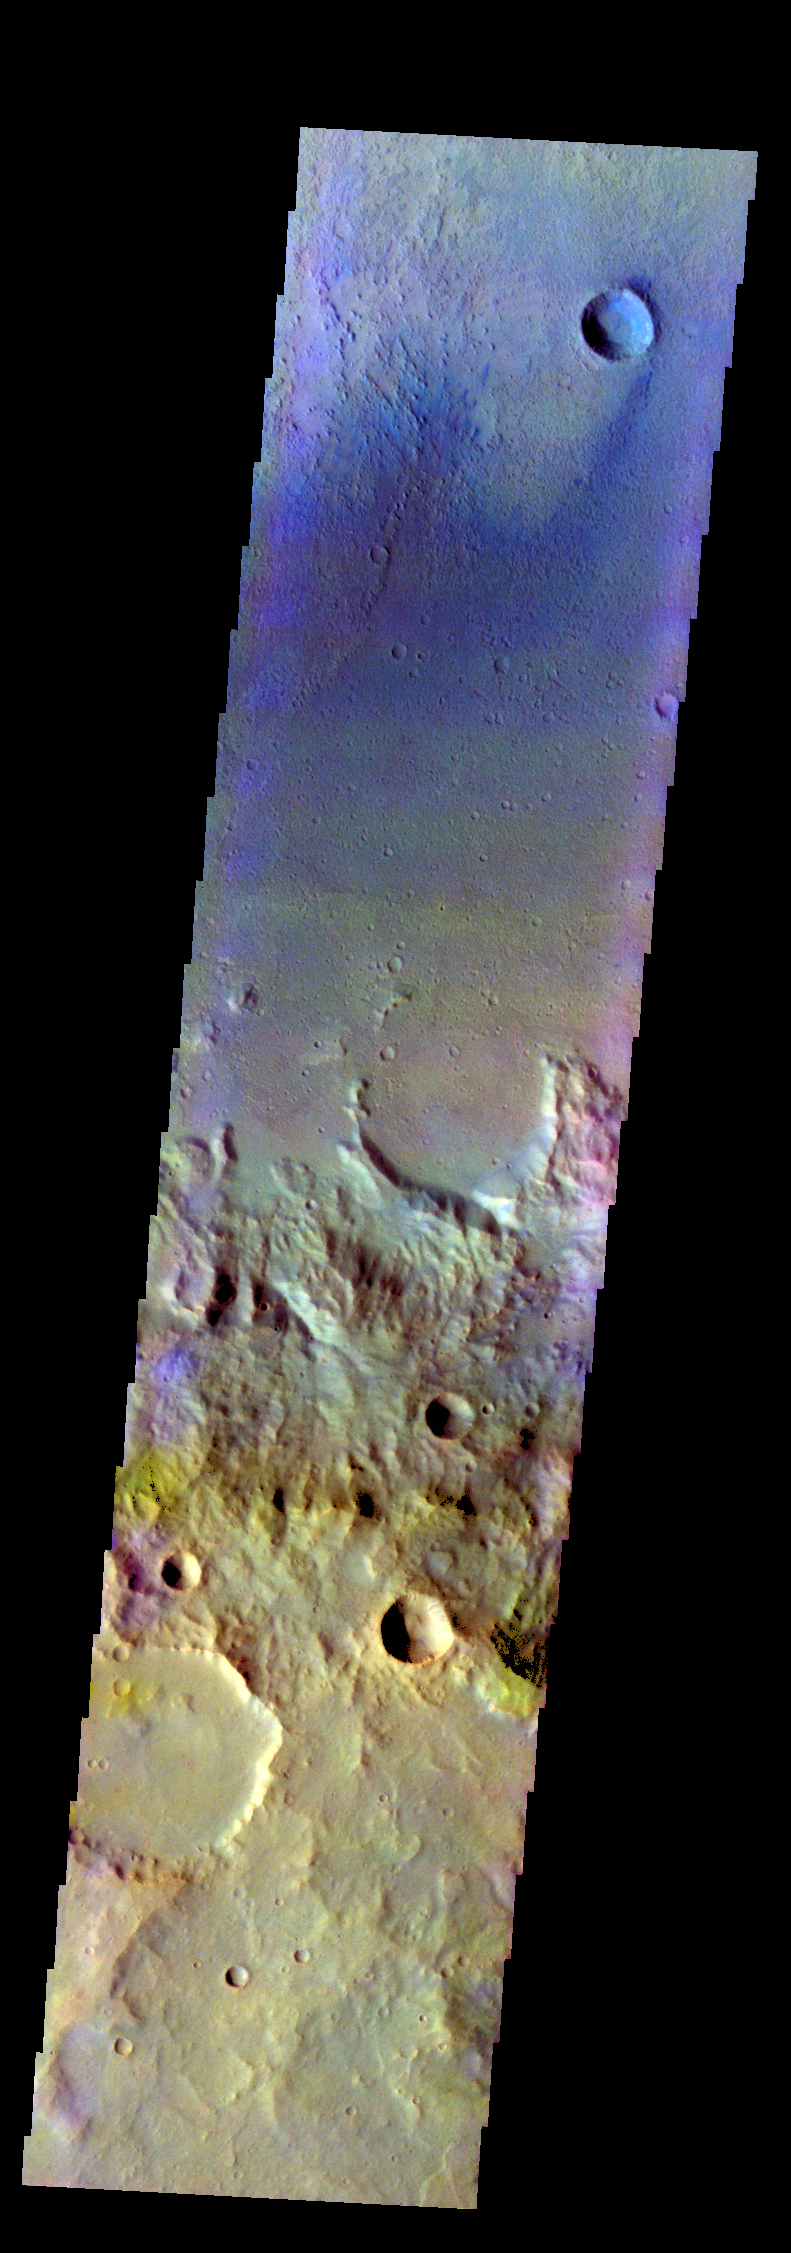

Crater – False Color

The THEMIS VIS camera contains 5 filters. The data from different filters can be combined in multiple ways to create a false color image. These false color images may reveal subtle variations of the surface not easily identified in a single band image. Today’s false color image shows part of the floor and rim of an unnamed crater in Terra Cimmeria.

Credit: NASA/JPL-Caltech/ASU